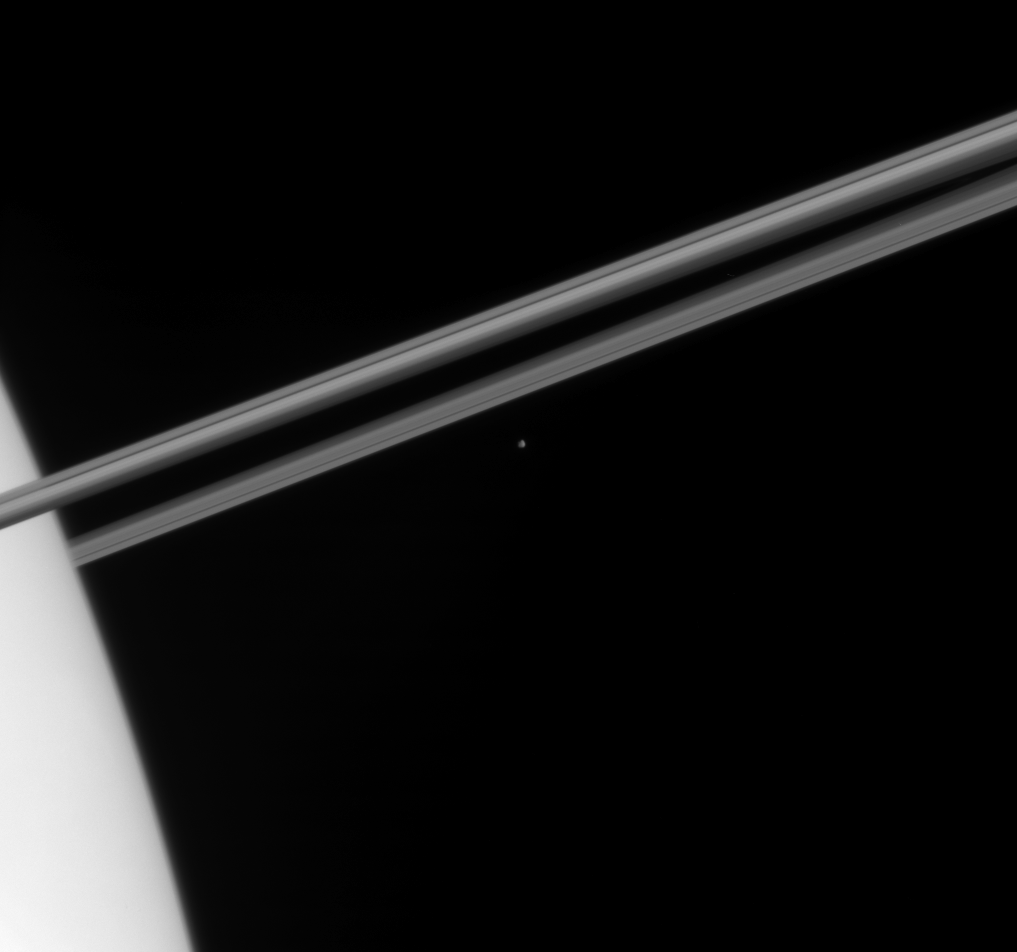

Iceberg Beyond the Rings

The Cassini spacecraft captured this glimpse of icy Epimetheus just before the small moon disappeared behind the bulk of Saturn’s atmosphere.

See PIA07567 for a closer view of Epimetheus (116 kilometers, or 72 miles across).

The image was taken in visible light with the Cassini spacecraft narrow-angle camera on Dec. 20, 2005, at a distance of approximately 2.3 million kilometers (1.4 million miles) from Epimetheus and 2.2 million kilometers (1.4 million miles) from Saturn. The image scale is 14 kilometers (9 miles) per pixel on Epimetheus and 13 kilometers (8 miles) per pixel on Saturn.

The Cassini-Huygens mission is a cooperative project of NASA, the European Space Agency and the Italian Space Agency. The Jet Propulsion Laboratory, a division of the California Institute of Technology in Pasadena, manages the mission for NASA’s Science Mission Directorate, Washington, D.C. The Cassini orbiter and its two onboard cameras were designed, developed and assembled at JPL. The imaging operations center is based at the Space Science Institute in Boulder, Colo.

Credit: NASA/JPL/Space Science Institute